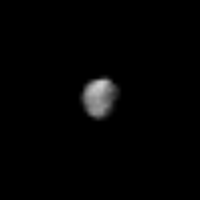

Saturn’s Outer Satellite, Phoebe

Voyager 2 took this photo of Saturn’s outer satellite, Phoebe, on Sept. 4, 1981, from 2.2 million kilometers (1.36 million miles) away. The photo shows that Phoebe is about 200 kilometers (120 miles) in diameter, about twice the size of Earth-based measurements; and dark, with five percent reflectivity — much darker than any other Saturnian satellite. That, and information from Earth-based observations, indicates Phoebe is almost certainly a captured asteroid, and did not form in the original Saturn nebula as Saturn’s other satellites did. Phoebe is the only Saturnian satellite that does not always show the same face to Saturn: Its orbital period is 550 days. Its rotation period (length of day), determined from Voyager 2 observations, is nine to ten hours. Other ground-based observations that indicate that Phoebe is a captured asteroid: It orbits Saturn in the ecliptic plane (the plane in which Earth and most other planets orbit the Sun), rather than in Saturn’s equatorial plane as the other Saturn satellites do. And Phoebe’s orbit is retrograde — in the direction opposite to that of the other satellites. Voyager is managed for NASA’s Office of Space Science by the Jet Propulsion Laboratory.

Credit: NASA/JPL